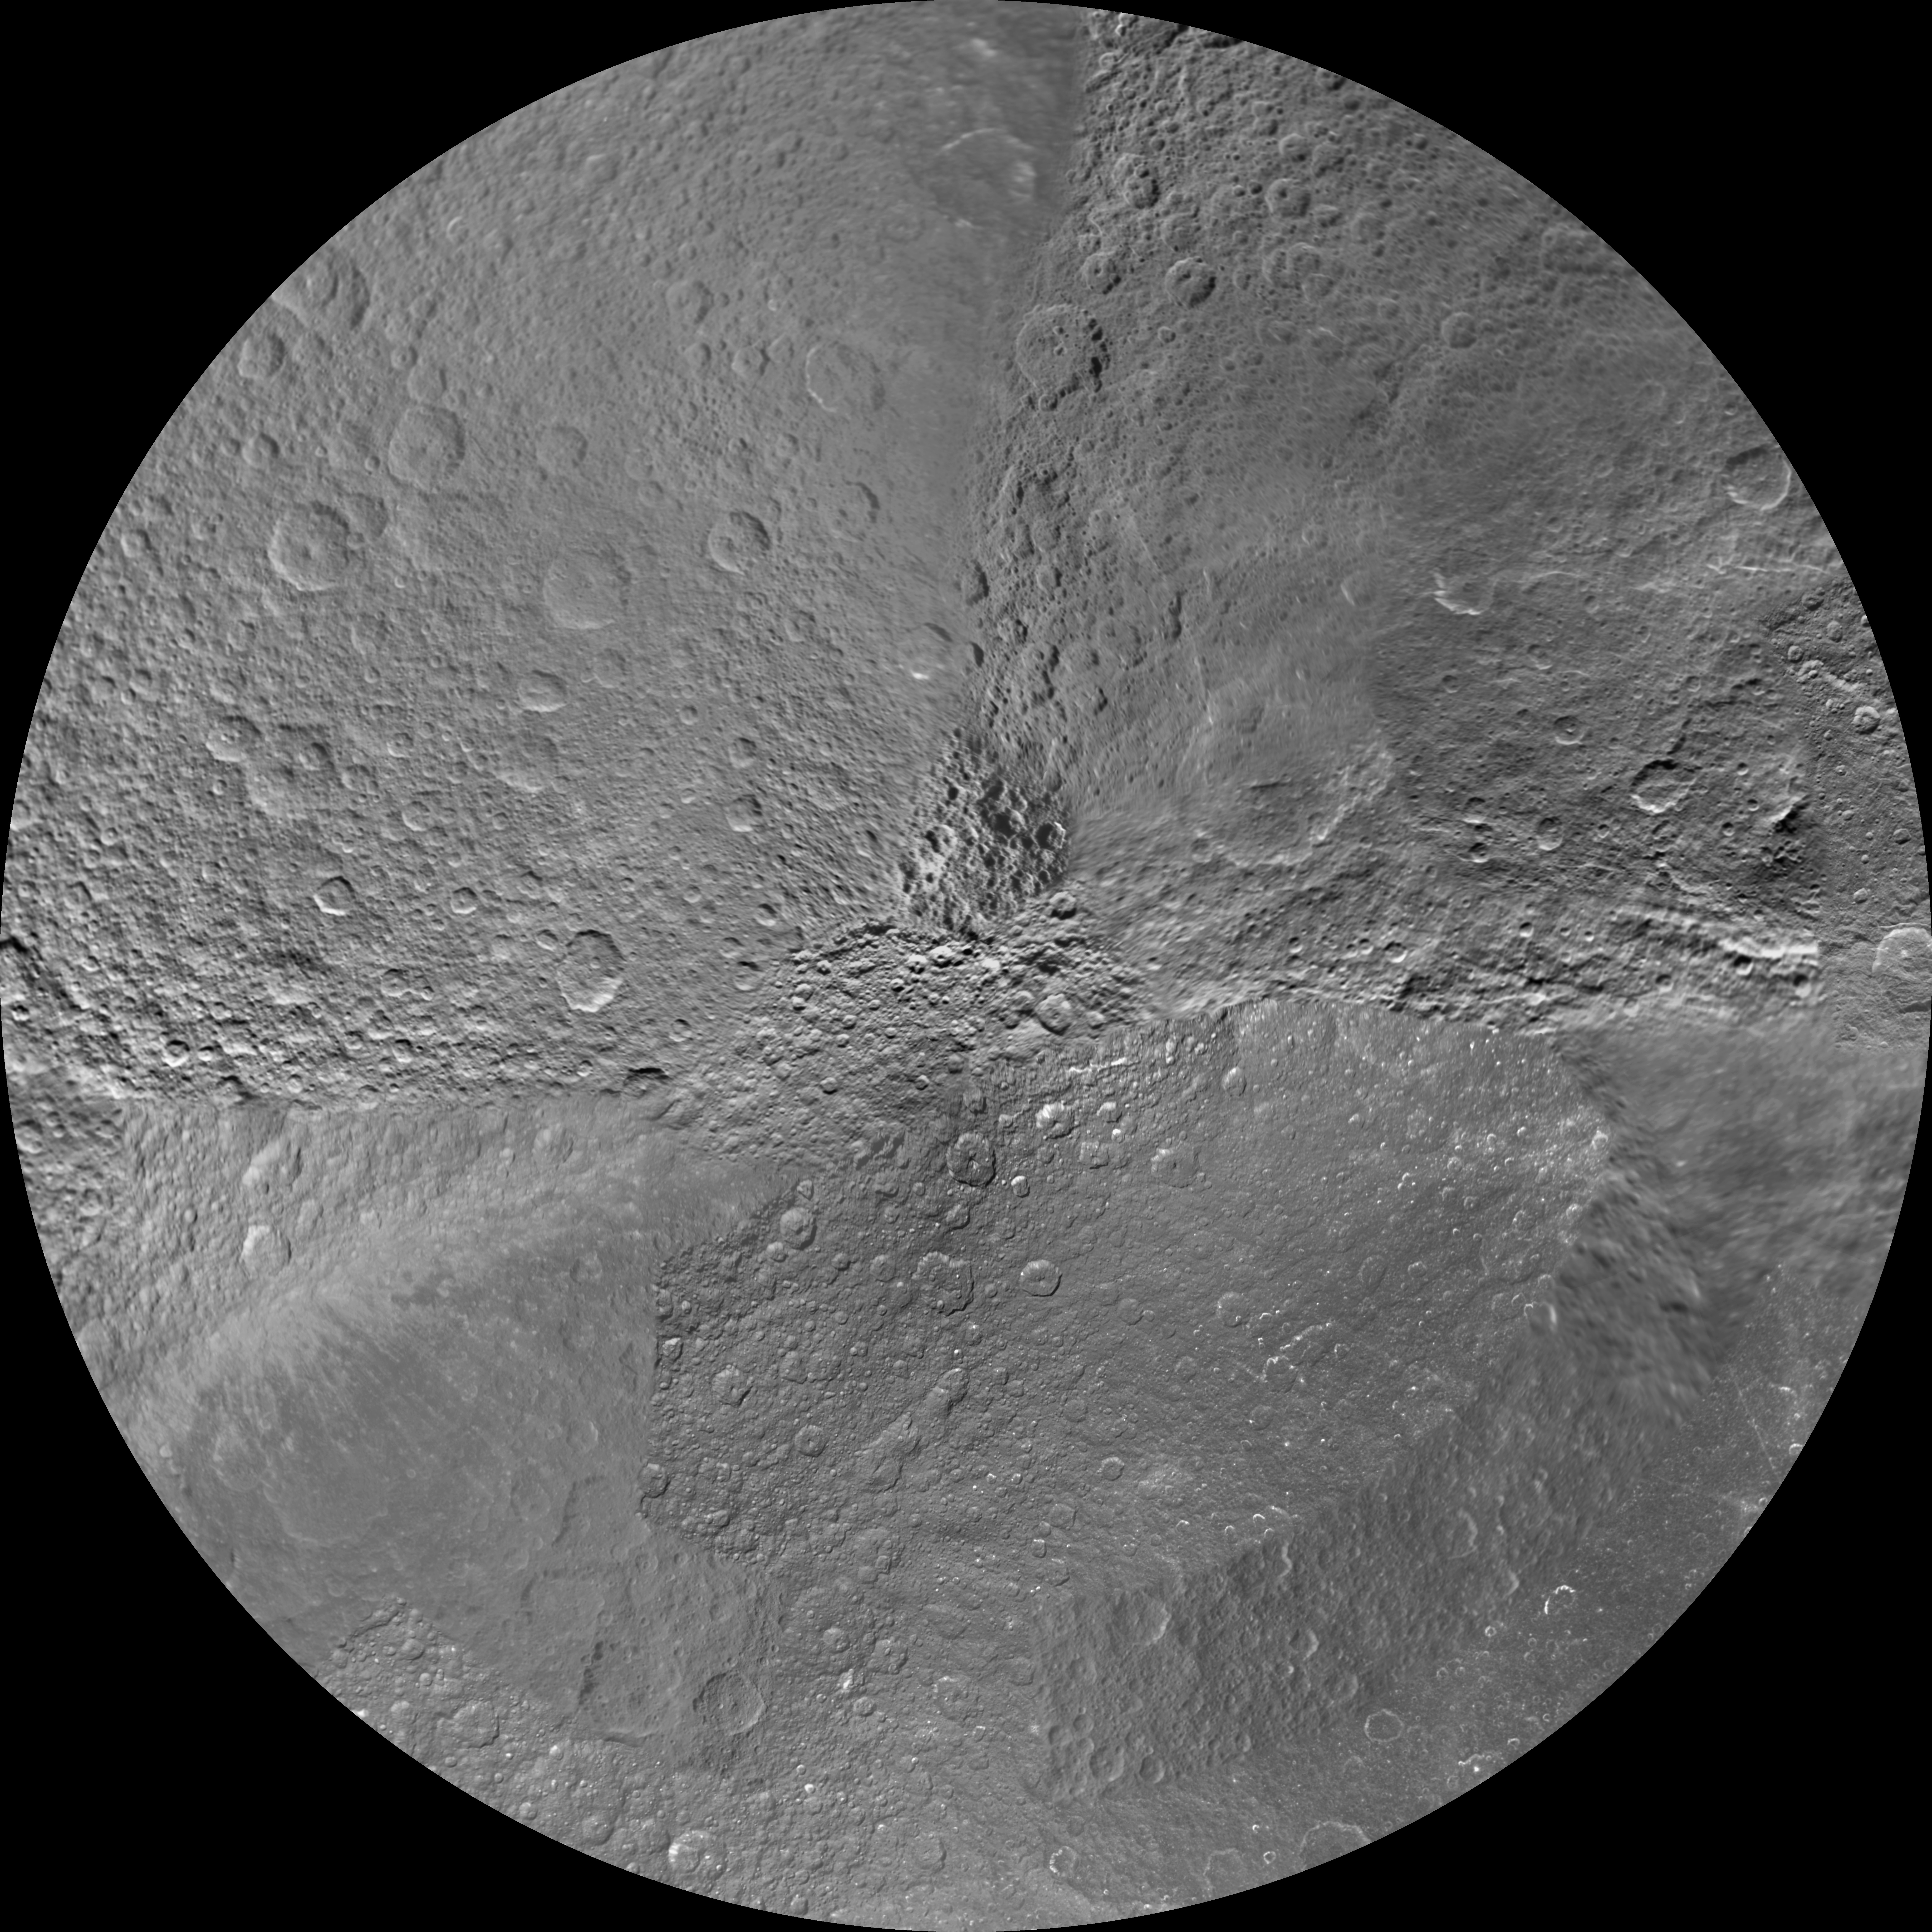

Rhea South Polar Map – January 2011

Annotated Image

The northern and southern hemispheres of Rhea are seen in these polar stereographic maps, mosaicked from the best-available Cassini and Voyager images.

Six Voyager images fill in gaps in Cassini’s coverage of the moon’s north pole. These maps are updates to the versions released in February 2010 (see PIA12562 and PIA12563). These mosaics contain data from Cassini’s Jan. 11, 2011, flyby of Rhea.

Each map is centered on one of the poles, and surface coverage extends to the equator. Grid lines show latitude and longitude in 30-degree increments. The scale in the full-size versions of these maps is 417 meters (1,370 feet) per pixel. The mean radius of Rhea used for projection of these maps is 764.1 kilometers (474.8 miles).

The Cassini-Huygens mission is a cooperative project of NASA, the European Space Agency and the Italian Space Agency. The Jet Propulsion Laboratory, a division of the California Institute of Technology in Pasadena, manages the mission for NASA’s Science Mission Directorate, Washington, D.C. The Cassini orbiter and its two onboard cameras were designed, developed and assembled at JPL. The imaging operations center is based at the Space Science Institute in Boulder, Colo.

Credit: NASA/JPL/Space Science Institute